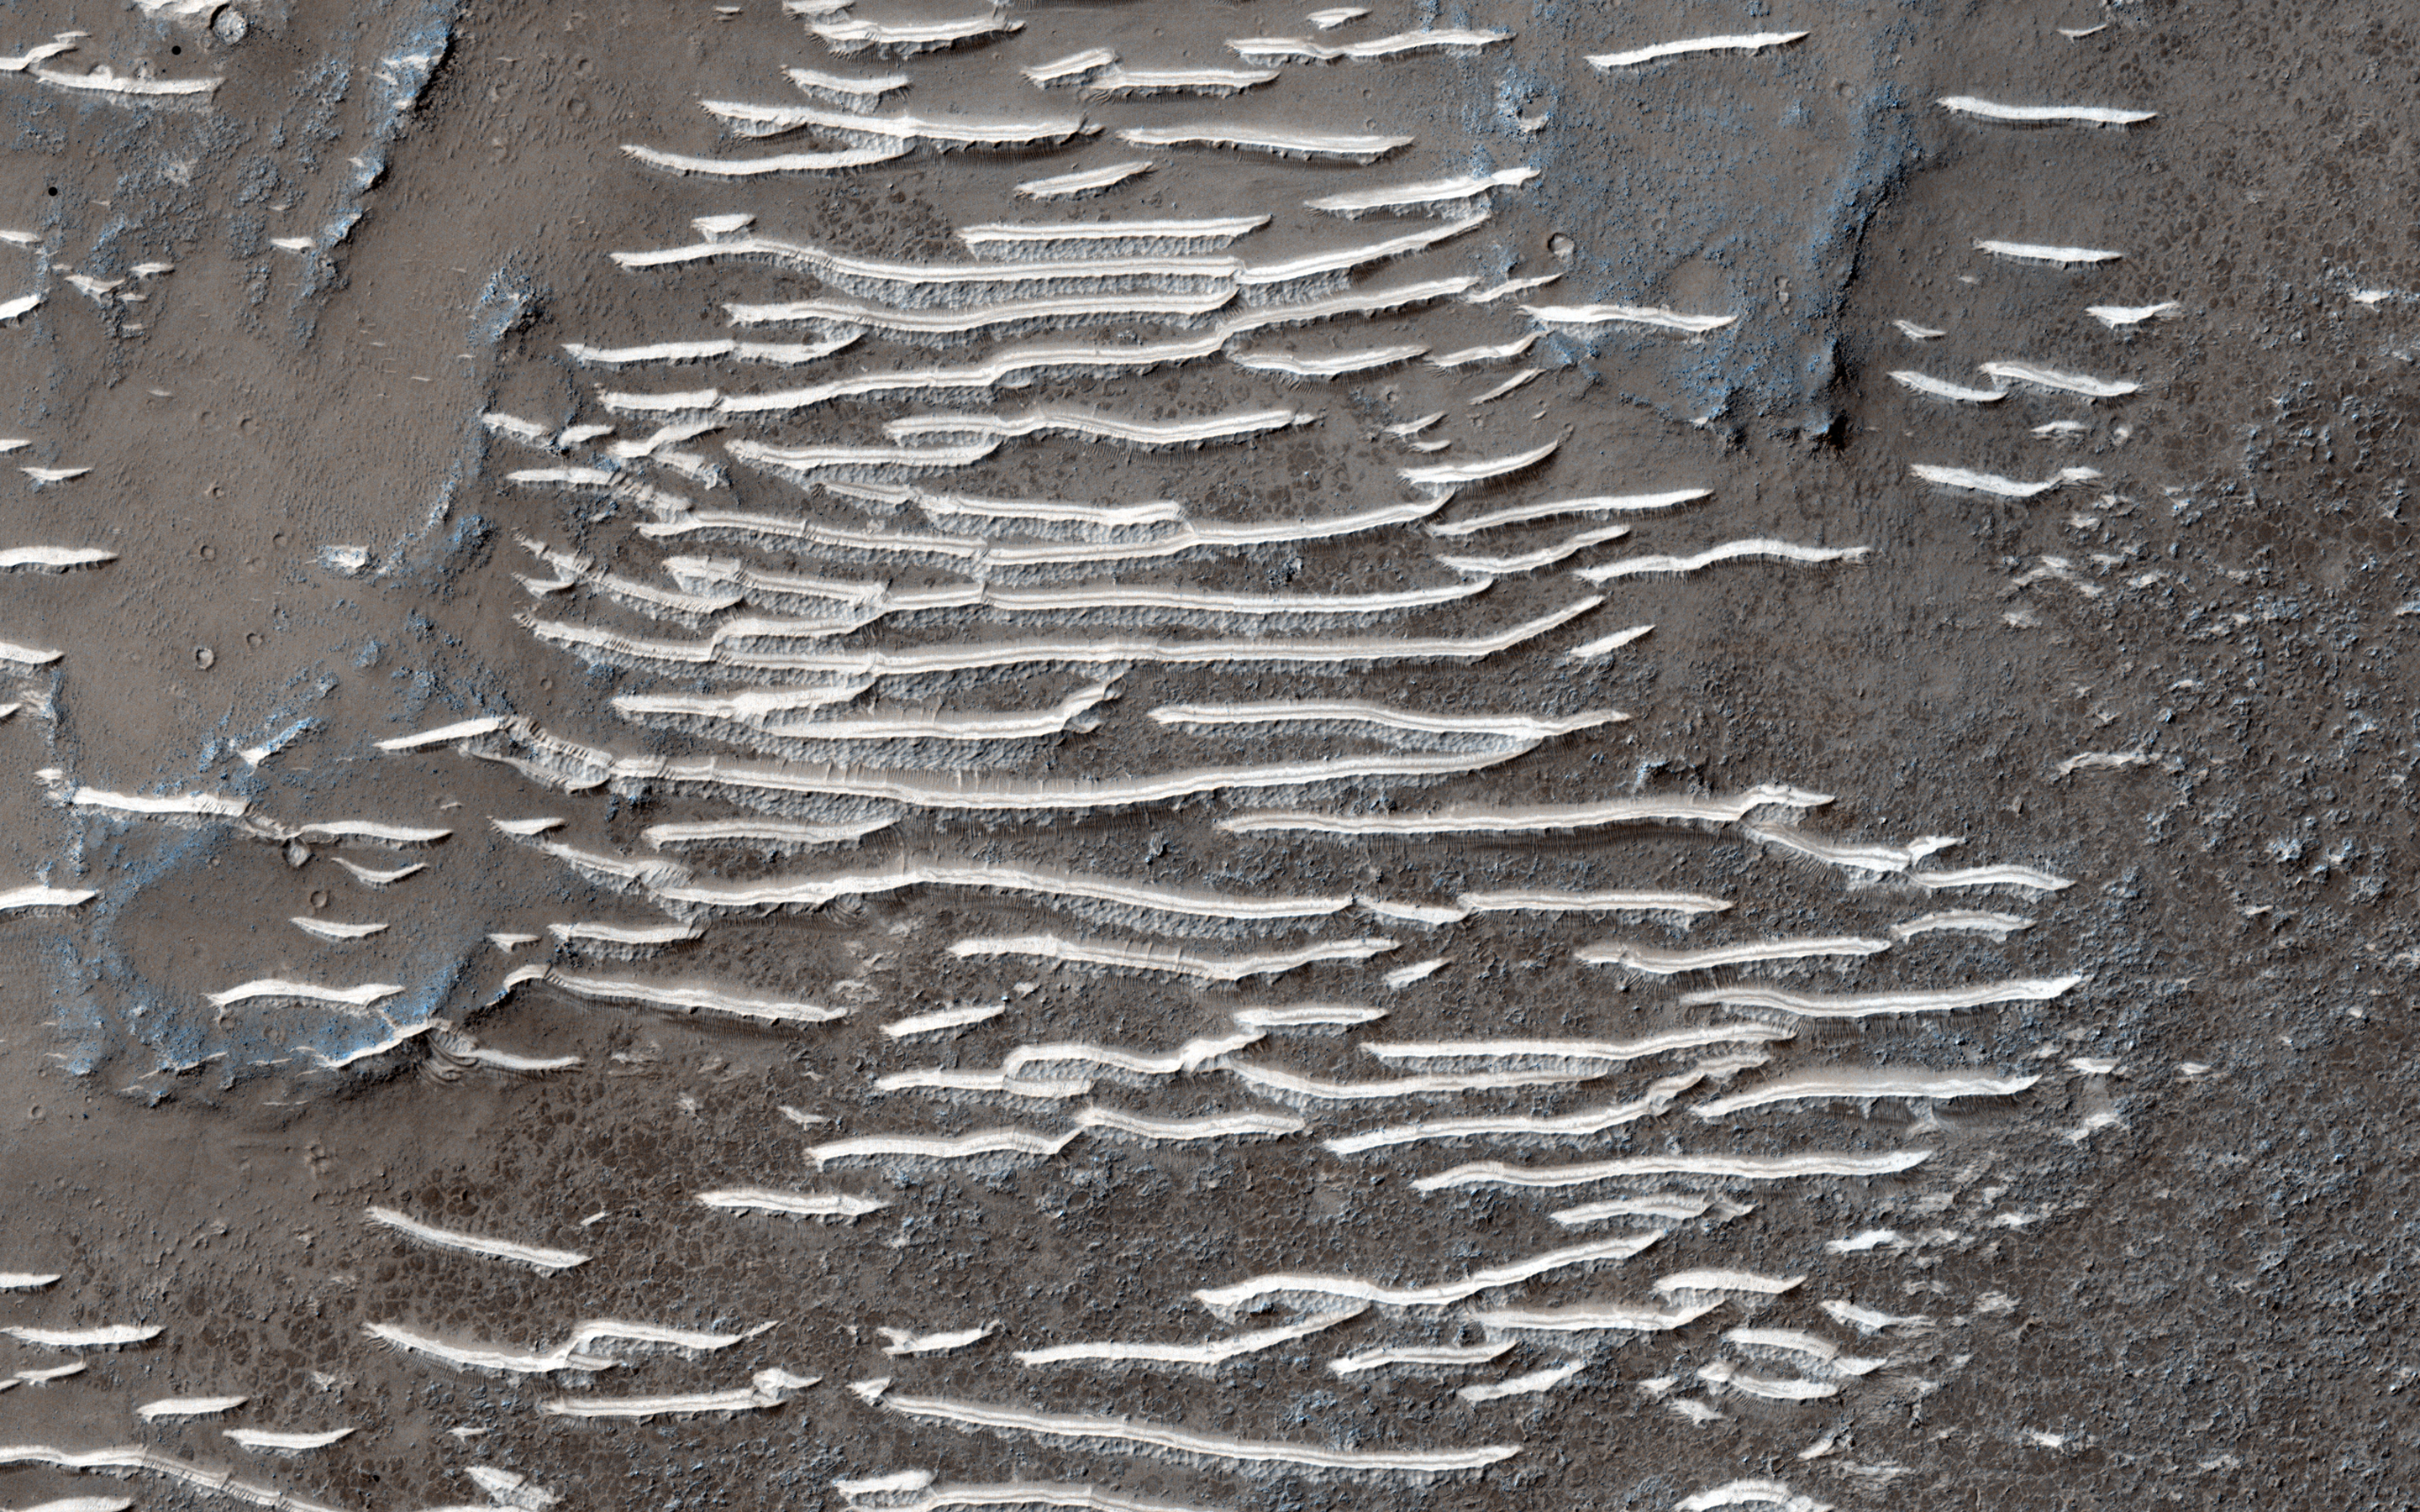

Down in the Paleochannels

Transverse aeolian ridges — or TAR — are mysterious, wind-blown features that are intermediate in size between ripples and much larger sand dunes.

Ripples form from hopping sand grains, and dunes form from sand grains being blown over longer distances. One hypothesis for TAR formation is that larger grains like pebbles are rolled on top of smaller ripples; then, finer dust settles into the cracks, “inflating” the pebbles, making the TAR larger than typical ripples.

Looking between the TAR, one sees a network of ancient, beaten-up channels that were carved by water, lava, or both.

This whole area is located in Solis Planum, an interesting, tectonic terrain south of Noctis Labrynthus which generally slopes toward the south.

The University of Arizona, Tucson, operates HiRISE, which was built by Ball Aerospace & Technologies Corp., Boulder, Colo. NASA’s Jet Propulsion Laboratory, a division of the California Institute of Technology in Pasadena, manages the Mars Reconnaissance Orbiter Project for NASA’s Science Mission Directorate, Washington.

Credit: NASA/JPL-Caltech/Univ. of Arizona